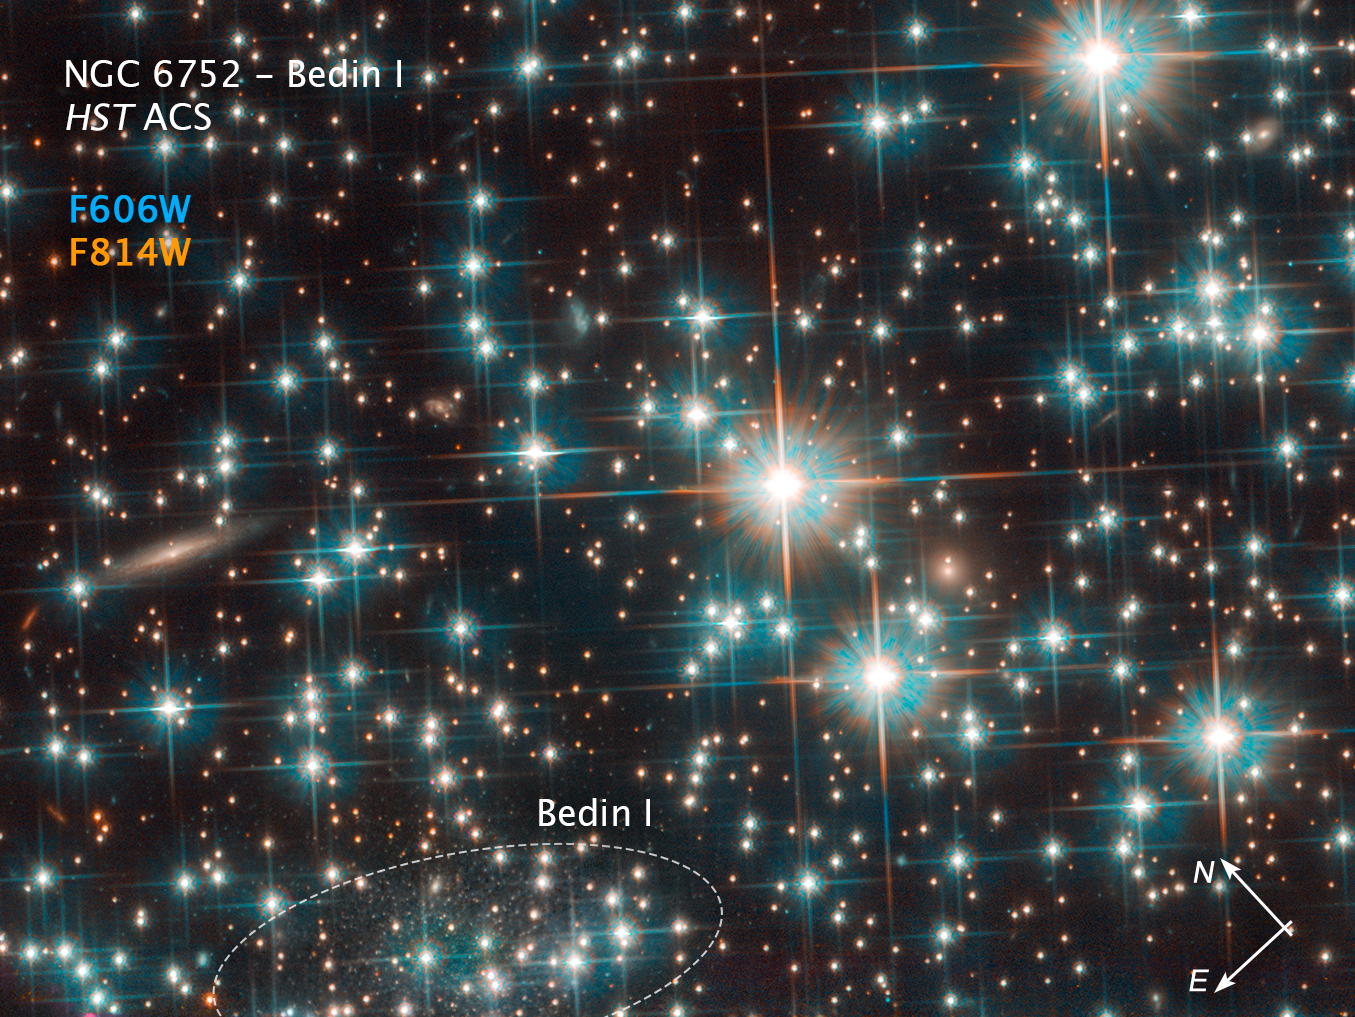

Compass Image of Bedin 1 in NGC 6752

Credit: NASA, ESA, and L. Bedin (Astronomical Observatory of Padua, Italy)